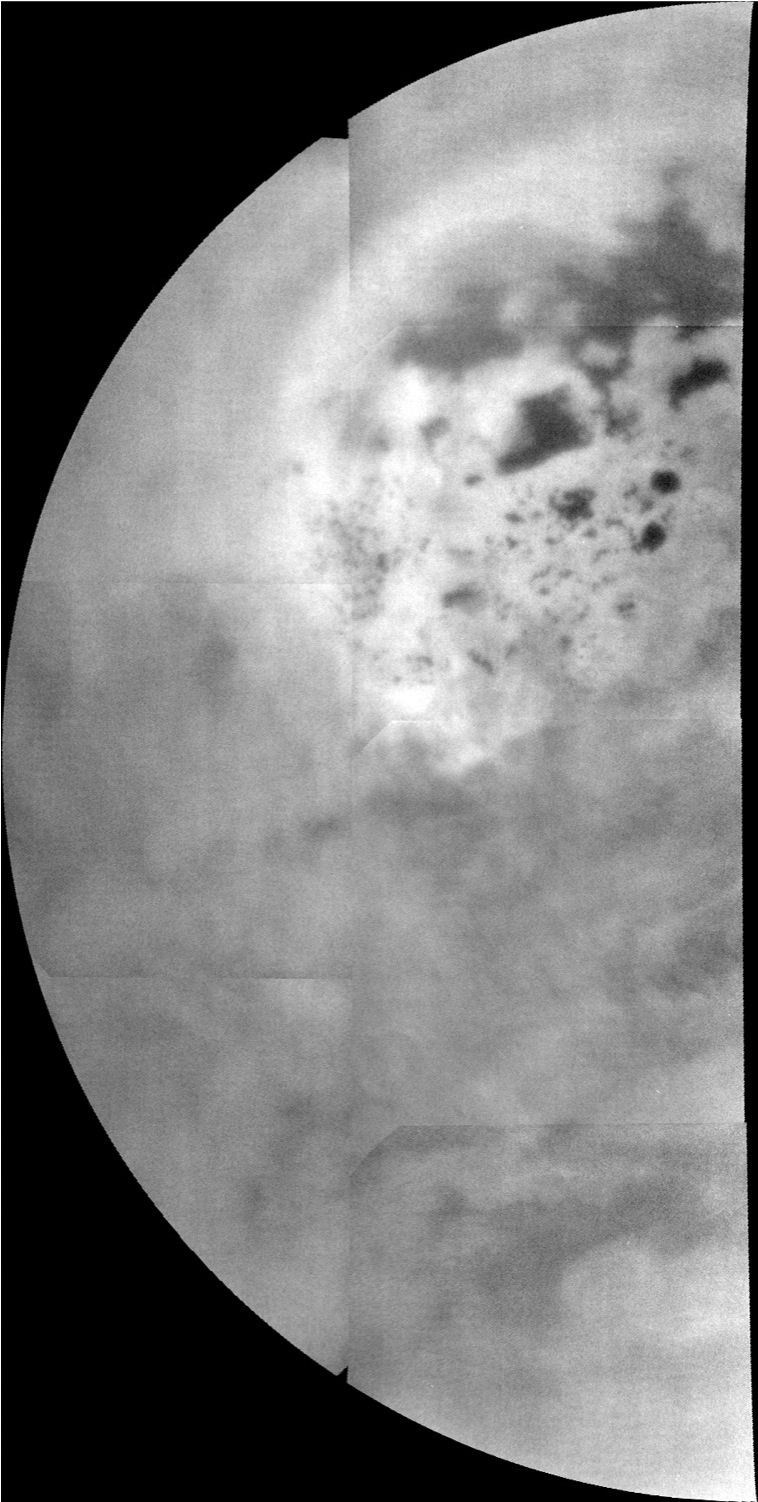

Titan’s North: The Big Picture

Figure 1

Almost all of the hydrocarbon seas and lakes on the surface of Saturn’s moon Titan cluster around the north pole, as can be seen in this mosaic from NASA’s Cassini mission. This mosaic, made from near-infrared images of Titan obtained by Cassini’s imaging science subsystem, shows a view from the north pole (upper middle of mosaic) down to near the equator at the bottom. Here, the seas and lakes appear as dark shapes, embedded in some kind of bright terrain. Titan is the only world in the solar system other than Earth that is known to have stable bodies of liquid on the surface. Titan’s, however, are composed of liquid ethane and methane rather than liquid water.

The bright area suggests the surface material around the lakes is unique and might explain why almost all of Titan’s lakes are found in this region. It appears to cover much of the surface north of 65 to 70 degrees north latitude on this side of Titan. Titan’s lakes have very distinctive shapes — rounded cookie-cutter silhouettes and steep sides — and a variety of formation mechanisms have been proposed. The explanations range from the collapse of land after a volcanic eruption to karst terrain, where liquids dissolve soluble bedrock. Karst terrains on Earth can create spectacular topography such as the Carlsbad Caverns in New Mexico.

The north pole is in the upper middle in this view. The largest of the dark shapes, at the upper right, is Kraken Mare, which is about the size of the Caspian Sea and Lake Superior put together. To its left lies Ligeia Mare, the second largest sea, which measures about 300 miles (500 kilometers) across. And below them is Punga Mare, which lies near the north pole and is about 240 miles (380 kilometers) across.

The surface around the lakes appears brighter than Titan’s generally bland (darker grey) mid-latitudes. At the bottom of the mosaic, Titan’s largest impact crater, Menrva, can be seen as a bright feature almost completed surrounded by darker areas of widespread dunes. (Earlier views of Menrva are available at PIA06154, PIA08365 and PIA14541.) In this view, features at low latitudes are harder to discern because they were close to the horizon when these high-latitude observations were made.

The near-infrared images that make up this mosaic were obtained by Cassini’s imaging science subsystem on July 26, 2013. They were obtained in the near infrared band of light (938 nanometers), close to the visible range of light that human eyes can see. To human eyes, the lakes would still appear darker than the surrounding terrain. Seven imaging footprints, involving four images each, were used to make this mosaic in order to maximize signal from Titan’s surface through the hazy atmosphere. Image scale is 1.78 miles (2.86 kilometers) per pixel.

Until now, Cassini’s imaging science subsystem has only been able to capture distant, oblique or partial views of this area (e.g., PIA08930 and PIA12812). Three recent flybys provided better viewing geometry now that sunlight has pierced the winter darkness that shrouded Titan’s north pole at the time of Cassini’s arrival in the Saturn system nine years ago. A thick cap of haze that once hung over the north pole has also dissipated as northern summer approaches. And, thankfully, Titan’s beautiful, almost cloudless, rain-free weather continued during Cassini’s flybys this past summer.

For comparison, Cassini’s visual and infrared spectrometer also obtained data on the same area around the same time: PIA17470. Other imaging camera views can be seen at PIA17472 and PIA17473.

The Cassini-Huygens mission is a cooperative project of NASA, the European Space Agency and the Italian Space Agency. The Jet Propulsion Laboratory, a division of the California Institute of Technology, Pasadena, manages the Cassini-Huygens mission for NASA’s Science Mission Directorate in Washington. The Cassini orbiter and its two onboard cameras were designed, developed and assembled at JPL. The imaging team consists of scientists from the United States, the United Kingdom, France and Germany. The imaging operations center is based at the Space Science Institute in Boulder, Colo.

Credit: NASA/JPL-Caltech/SSI/JHUAPL/Univ. of Arizona